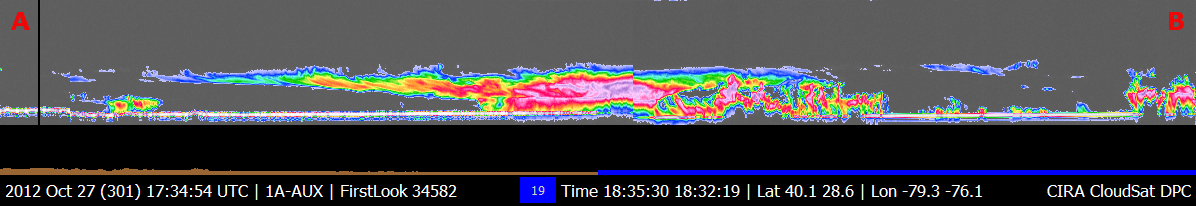

NASA’s CloudSat Views Hurricane Sandy

NASA’s CloudSat passed over Sandy at 10:32 a.m. EDT on Oct. 27, 2012. Light to moderate precipitation associated with parts of the outer bands of Hurricane Sandy were moving on shore into parts of North Carolina where CloudSat intersected the system. Cloudsat showed heavier showers and thunderstorms further south and east of the Atlantic coastline over the open water.

Quicklook Images can viewed at the CloudSat Data Processing Center.

Credit: NASA/JPL/The Cooperative Institute for Research in the Atmosphere (CIRA), Colorado State University